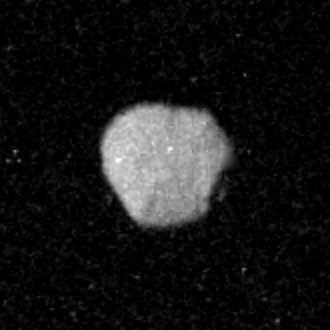

1989N1

Voyager 2 took this image of Neptune’s irregularly-shaped satellite 1989N1 from a range of 870,000 kilometers (540,000 miles). The resolution is 8 kilometers (5 miles) per pixel. The satellite has an average radius of about 200 kilometers (120 miles) and is uniformly dark with an albedo of about 6 percent. The irregular shape suggests that 1989N1 has been cold and rigid throughout its history and subject to significant impact cratering. The Voyager Mission is conducted by JPL for NASA’s Office of Space Science and Applications.

Credit: NASA/JPL